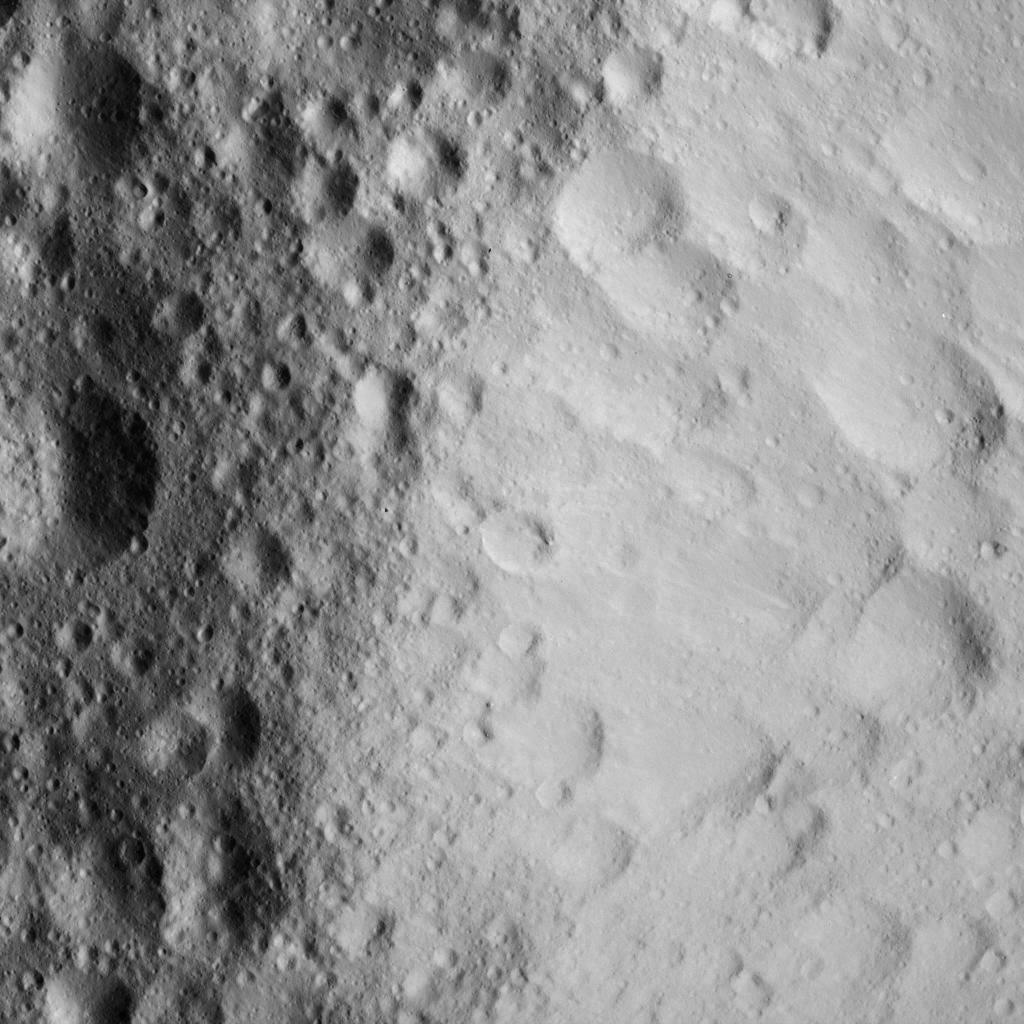

Battered Crater Rim on Ceres

This image was obtained by NASA’s Dawn spacecraft on June 10, 2018 from an altitude of about 25 miles (40 kilometers).

The center of this picture is located at about 43.6 degrees north latitude and 242.2 degrees east longitude.

Dawn’s mission is managed by JPL for NASA’s Science Mission Directorate in Washington. Dawn is a project of the directorates Discovery Program, managed by NASA’s Marshall Space Flight Center in Huntsville, Alabama. JPL is responsible for overall Dawn mission science. Orbital ATK Inc., in Dulles, Virginia, designed and built the spacecraft. The German Aerospace Center, Max Planck Institute for Solar System Research, Italian Space Agency and Italian National Astrophysical Institute are international partners on the mission team.

Credit: NASA/JPL-Caltech/UCLA/MPS/DLR/IDA